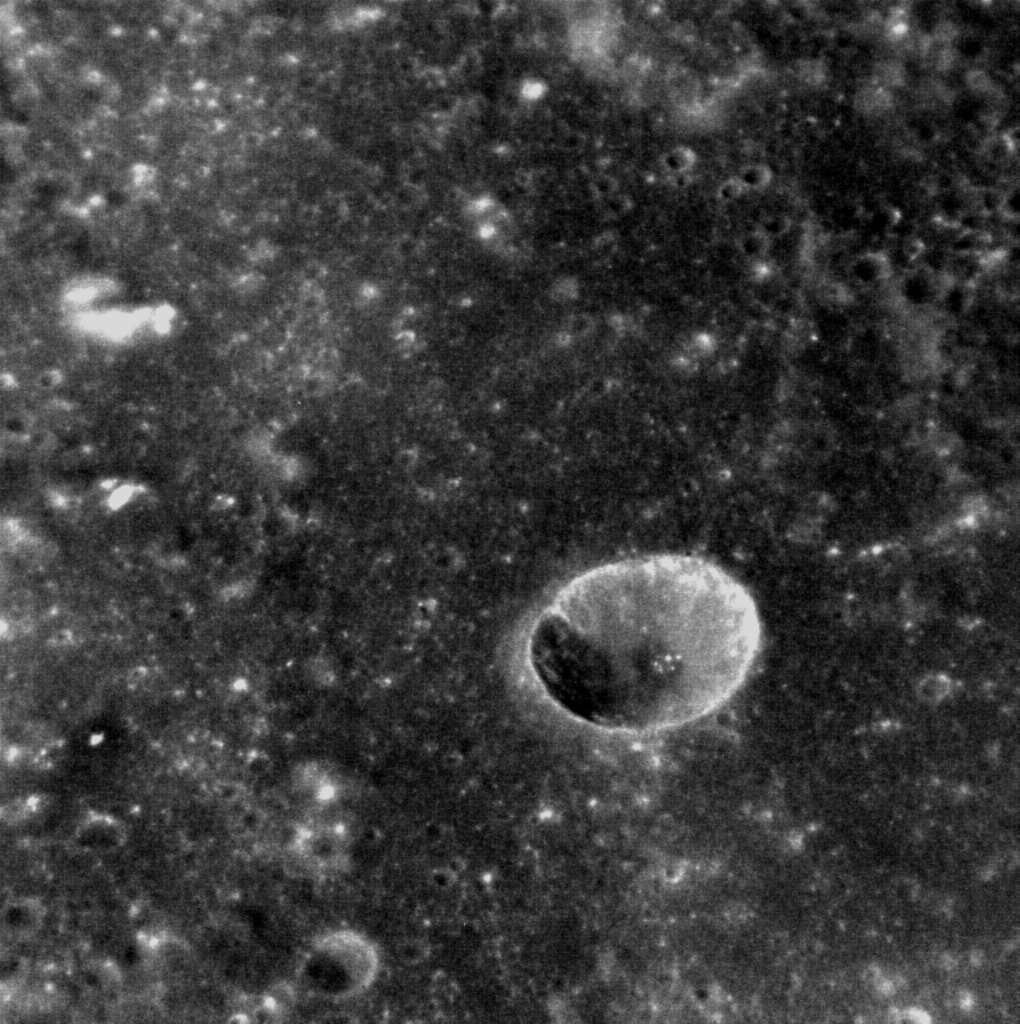

Deep Impact

Although Mercury is replete with impact craters, it can be difficult to gauge their size in a meaningful way. This oblique image shows an unnamed crater that lies within the Rachmaninoff basin. It is a simple crater, characterized by its bowl-like shape, and lacks the central peak or peak ring of larger, complex craters. The famous Meteor Crater in Arizona, though also a simple crater, is five times smaller in diameter! (North is towards the upper left corner of the image.)

This image was acquired as a high-resolution targeted observation. Targeted observations are images of a small area on Mercury’s surface at resolutions much higher than the 250-meter/pixel (820 feet/pixel) morphology base map or the 1-kilometer/pixel (0.6 miles/pixel) color base map. It is not possible to cover all of Mercury’s surface at this high resolution during MESSENGER’s one-year mission, but several areas of high scientific interest are generally imaged in this mode each week.

Date acquired: February 09, 2012
Image Mission Elapsed Time (MET): 237254445
Image ID: 1371698
Instrument: Narrow Angle Camera (NAC) of the Mercury Dual Imaging System (MDIS)
Center Latitude: 27.52°
Center Longitude: 54.40° E
Resolution: 30 meters/pixel
Scale: The crater in the center of the image is 7 km (4.4 miles) in diameter
Incidence Angle: 41.3°
Emission Angle: 40.1°
Phase Angle: 28.1°

The MESSENGER spacecraft is the first ever to orbit the planet Mercury, and the spacecraft’s seven scientific instruments and radio science investigation are unraveling the history and evolution of the Solar System’s innermost planet. Visit the Why Mercury? section of this website to learn more about the key science questions that the MESSENGER mission is addressing. During the one-year primary mission, MDIS is scheduled to acquire more than 75,000 images in support of MESSENGER’s science goals.

These images are from MESSENGER, a NASA Discovery mission to conduct the first orbital study of the innermost planet, Mercury. For information regarding the use of images, see the MESSENGER image use policy.

Credit: NASA/Johns Hopkins University Applied Physics Laboratory/Carnegie Institution of Washington